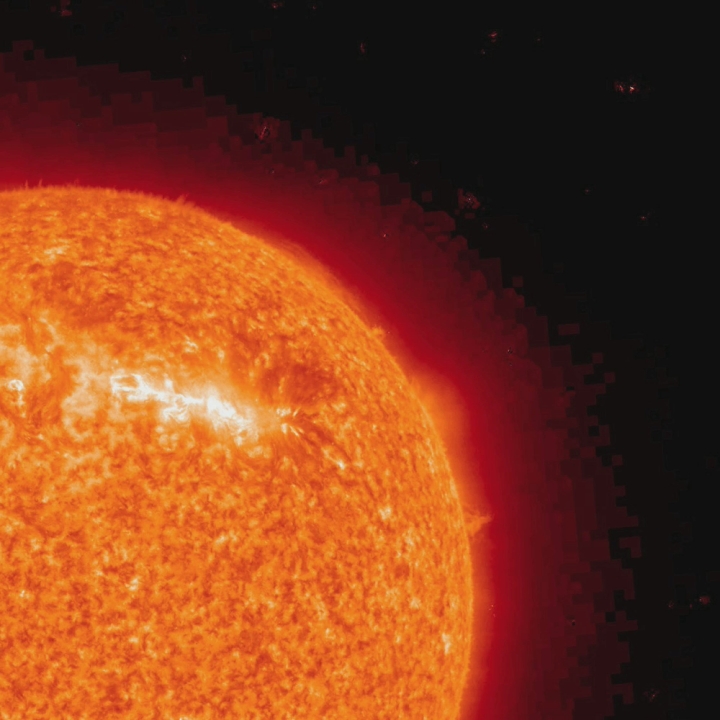

Sputtering, Surging Sun [HD Video]

STEREO (Ahead) caught the action as one edge of a single active region spurted out more than a dozen surges of plasma in less than two days (Feb. 15-16, 2010). As seen in extreme UV light, the surges were narrow and directional outbursts driven by intense magnetic activity in the active region. While these kinds of outbursts have been observed numerous times, it was the frequency of so many surges in a short span of time that caught our attention. In this wavelength of UV light we are seeing singly ionized Helium at about 60,000 degrees C.

Credit: NASA/GSFC/STEREO